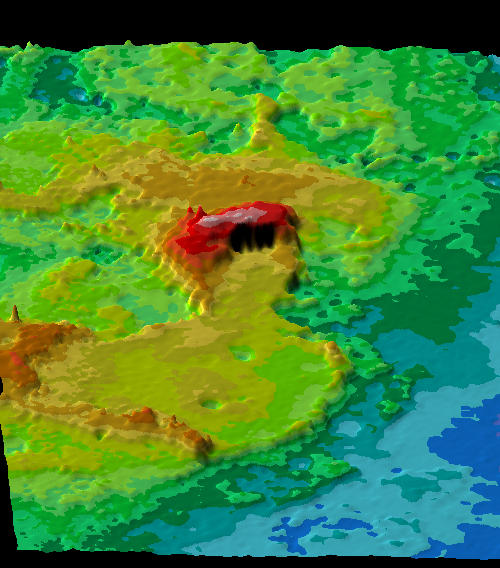

Perspective View of Ishtar Terra

This perspective view of Ishtar Terra was derived from data obtained by the Pioneer Venus spacecraft’s altimetry radar instrument. Ishtar viewed from the west (bottom of image) is centered at about 65 degrees north latitude and 0 degrees longitude. Ishtar (approximately equal in size to Australia) is a large plateau standing 3.3 km above the surrounding lowlands, bounded by relatively steep slopes. Rising above this plateau are three massifs: Akna Montes and Freyja Montes along the western and northwestern edge of Lakshmi Planum, and Maxwell Montes along its eastern edge. The eastern part of Ishtar, east of Maxwell, is a complex hilly terrain ~1 km lower than Lakshmi Planum that lacks the steep well-defined boundary slopes that characterize the plateau. Maxwell Montes, highest point on the planet is elevated more than 10 km (32,000 ft) above the surrounding lowlands. Color-coded altimetry shows elevations in .5 and 1 km intervals. Cool colors mark low elevations and warm colors mark high elevations

Credit: NASA/JPL/USGS